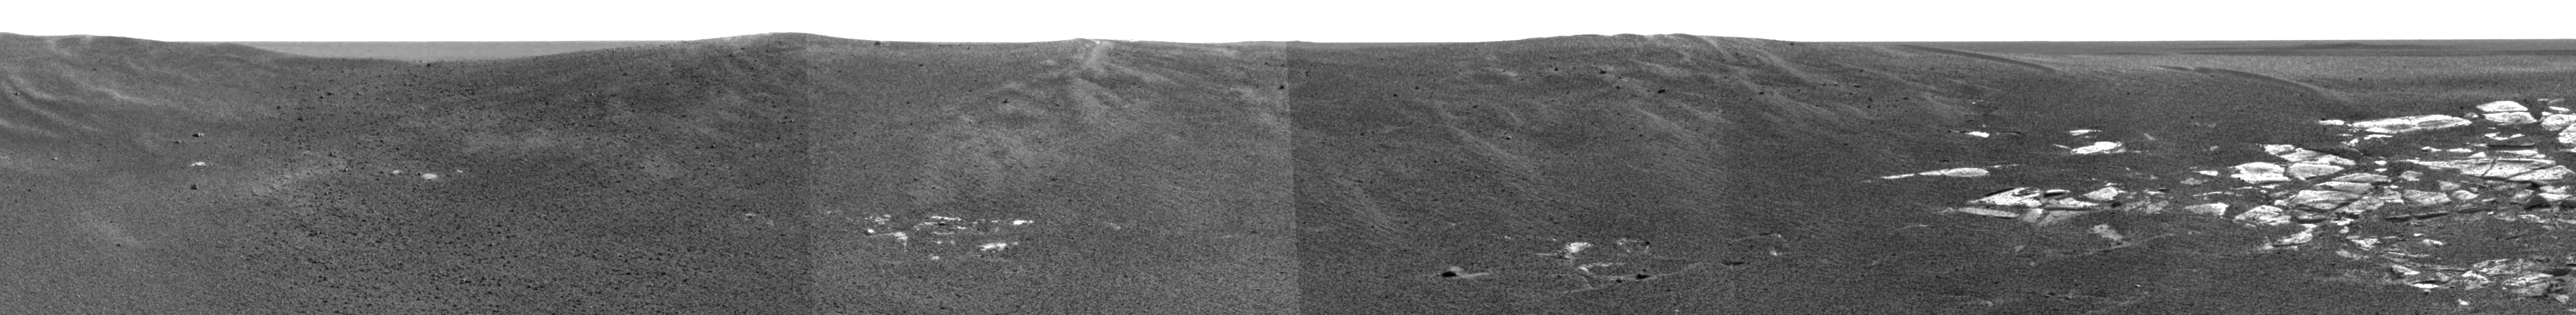

Shades and Shapes of Mars

This image captured by the Mars Exploration Rover Opportunity’s panoramic camera highlights the flat and dark terrain of its landing site at Meridiani Planum. The landscape is in contrast to that of past landing sites on Mars, which show variations in color and topography. For example, the Viking 1 and Viking 2 missions observed rocky, dust-covered surfaces (

PIA00393,

PIA00568

) much like those observed at Pathfinder’s landing site (

PIA02405)

. Gusev Crater, the landing site of the Mars Exploration Rover Spirit, is slightly darker in color but flat and speckled with a sparse array of rocks (

PIA05102

). Meridiani Planum has even fewer rocks than Gusev Crater and is darkest and cleanest of all the landing sites. This assortment of martian shades and shapes are further revealed in an image of the red planet taken by the Hubble Space Telescope (

PIA03154

).

Credit: NASA/JPL/Cornell